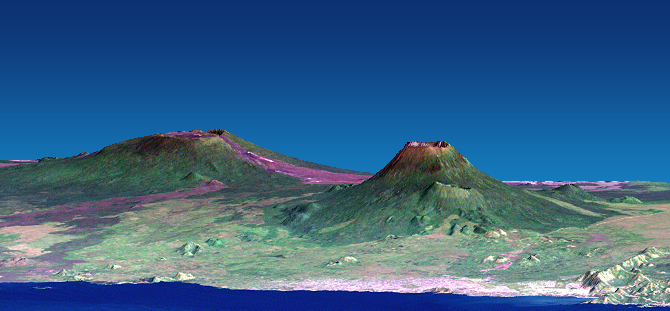

Nyiragongo volcano, Congo, Pre-eruption Perspective View, SRTM / Landsat

The Nyiragongo volcano in the Congo erupted on January 17, 2002, and subsequently sent streams of lava into the city of Goma on the north shore of Lake Kivu. More than 100 people were killed, more than 12000 homes were destroyed, and hundreds of thousands were forced to flee the broader community of nearly half a million people. This computer generated visualization combines a Landsat satellite image and an elevation model from the Shuttle Radar Topography Mission (SRTM) to provide a view of both the volcano and the city of Goma, looking slightly east of north.

Nyiragongo is the steep volcano on the right, Lake Kivu is in the foreground, and the city of Goma has a light pink speckled appearance along the shoreline. Nyiragongo peaks at about 3470 meters (11,380 feet) elevation and reaches almost exactly 2000 meters (6560 feet) above Lake Kivu. The shorter but broader Nyamuragira volcano appears in the left background. Topographic expression has been exaggerated vertically by a factor of 1.5 for this visualization.

Goma, Lake Kivu, Nyiragongo, Nyamuragira and other nearby volcanoes sit within the East African Rift Valley, a zone where tectonic processes are cracking, stretching, and lowering the Earth’s crust. Volcanic activity is common here, and older but geologically recent lava flows (magenta in this depiction) are particularly apparent on the flanks of the Nyamuragira volcano.

The Landsat image used here was acquired on December 11, 2001, about a month before the eruption, and shows an unusually cloud-free view of this tropical terrain. Minor clouds and their shadows were digitally removed to clarify the view, topographic shading derived from the SRTM elevation model was added to the Landsat image, and a false sky was added.

Landsat has been providing visible and infrared views of the Earth since 1972. SRTM elevation data matches the 30-meter (98-foot) resolution of most Landsat images and substantially helps in analyzing the large and growing Landsat image archive. This Landsat 7 Thematic Mapper image was provided to the SRTM project by the United States Geological Survey, Earth Resources Observation Systems (EROS) Data Center, Sioux Falls, S.D.

Elevation data used in this image was acquired by the Shuttle Radar Topography Mission (SRTM) aboard the Space Shuttle Endeavour, launched on Feb. 11, 2000. SRTM used the same radar instrument that comprised the Spaceborne Imaging Radar-C/X-Band Synthetic Aperture Radar (SIR-C/X-SAR) that flew twice on the Space Shuttle Endeavour in 1994. SRTM was designed to collect 3-D measurements of the Earth’s surface. To collect the 3-D data, engineers added a 60-meter (approximately 200-foot) mast, installed additional C-band and X-band antennas, and improved tracking and navigation devices. The mission is a cooperative project between NASA, the National Imagery and Mapping Agency (NIMA) of the U.S. Department of Defense and the German and Italian space agencies. It is managed by NASA’s Jet Propulsion Laboratory, Pasadena, Calif., for NASA’s Earth Science Enterprise, Washington, D.C.

Size: View width 21 kilometers (13 miles), View distance 42 kilometers (26 miles)
Location: 1.5 deg. South lat., 29.3 deg. East lon.
Orientation: View east-northeast, 5 degrees below horizontal
Image Data: Landsat Bands 3, 2, 1 as red, green, blue, respectively. Original Data Resolution: SRTM 1 arcsecond (30 meters or 98 feet), Landsat 30 meters (98 feet)
Date Acquired: February 2000 (SRTM), 11 December 2001 (Landsat)

Credit: NASA/JPL/NIMA